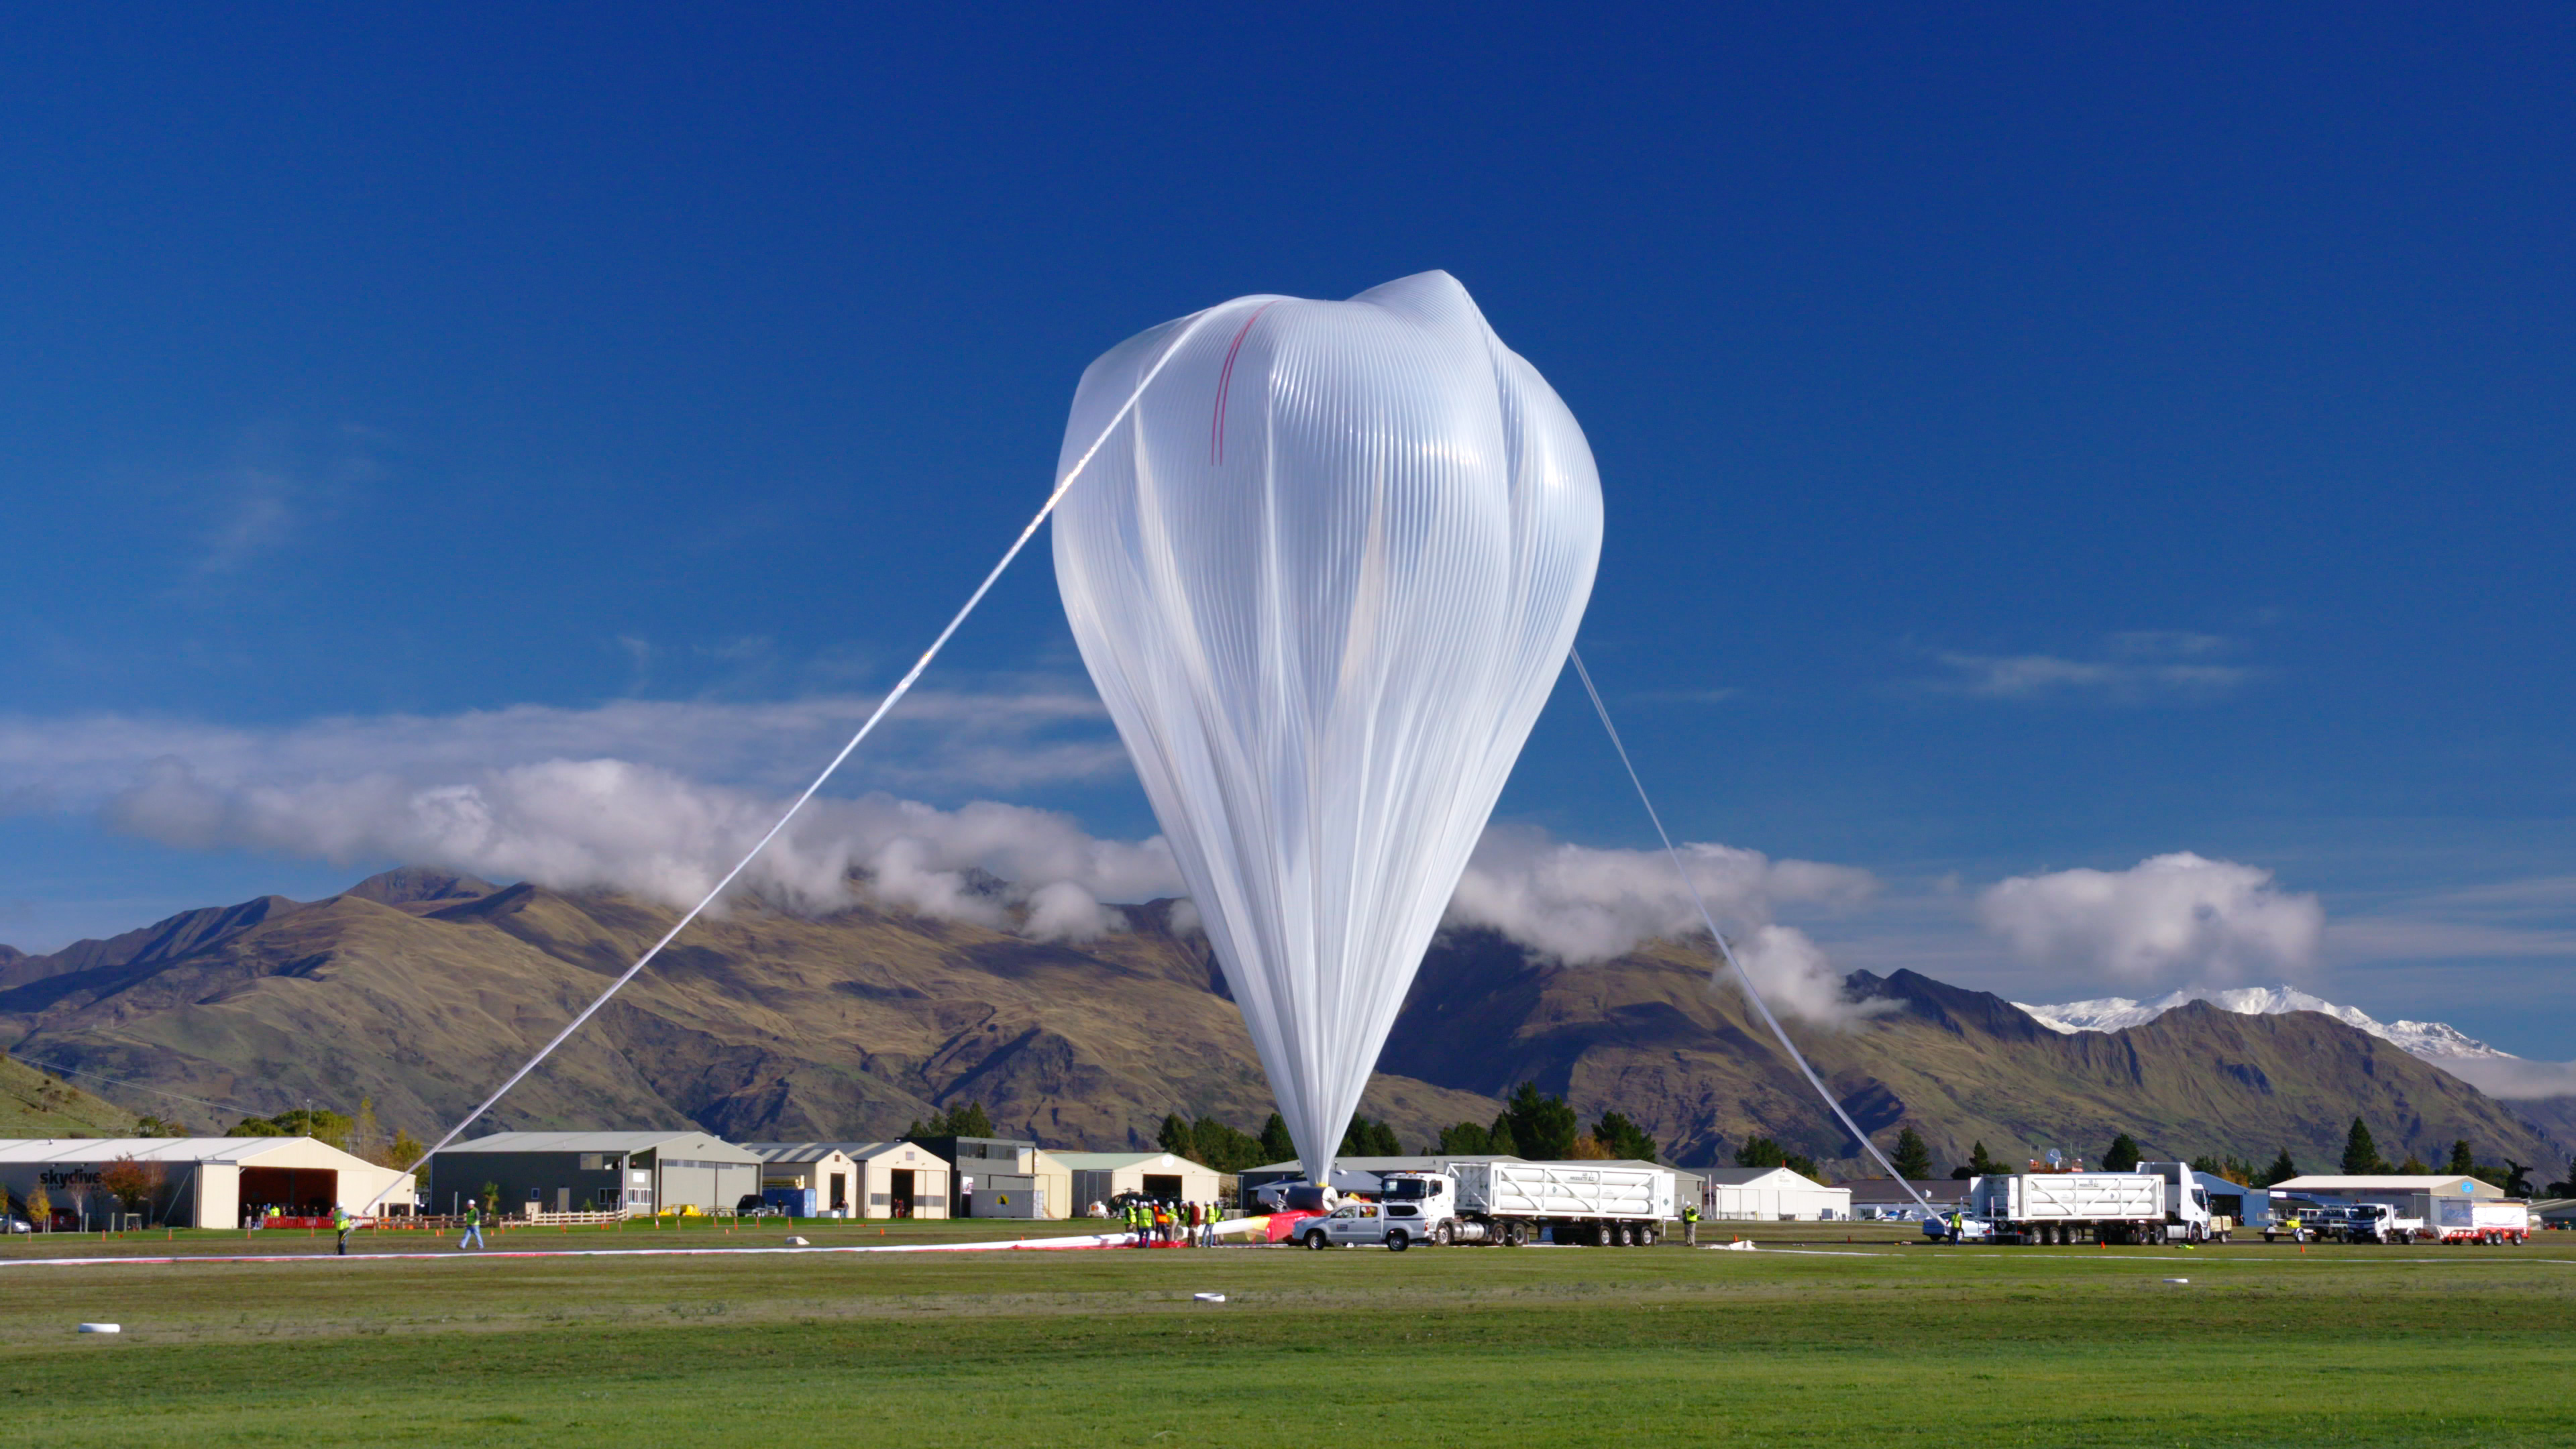

NASA Super Pressure Balloon Begins Globetrotting Journey

NASA successfully launched a super pressure balloon from Wanaka Airport, New Zealand, on Tuesday, May 17, on a potentially record-breaking, around-the-world test flight! The purpose of the flight is to test and validate the super pressure balloon technology with the goal of long-duration flight (100+ days) at mid-latitudes. In addition, the gondola is carrying the Compton Spectrometer and Imager (COSI) gamma-ray telescope as a mission of opportunity. Two hours and 8 minutes after lift-off, the 532,000-cubic-meter (18.8-million-cubic-foot) balloon reached its operational float altitude of 33.5 kilometers (110,000 feet) flying a trajectory taking it initially westward through southern Australia before entering into the eastward flowing winter stratospheric cyclone. NASA estimates the balloon will circumnavigate the globe about the southern hemisphere’s mid-latitudes once every one to three weeks, depending on wind speeds in the stratosphere.

Credit: NASA/Bill Rodman